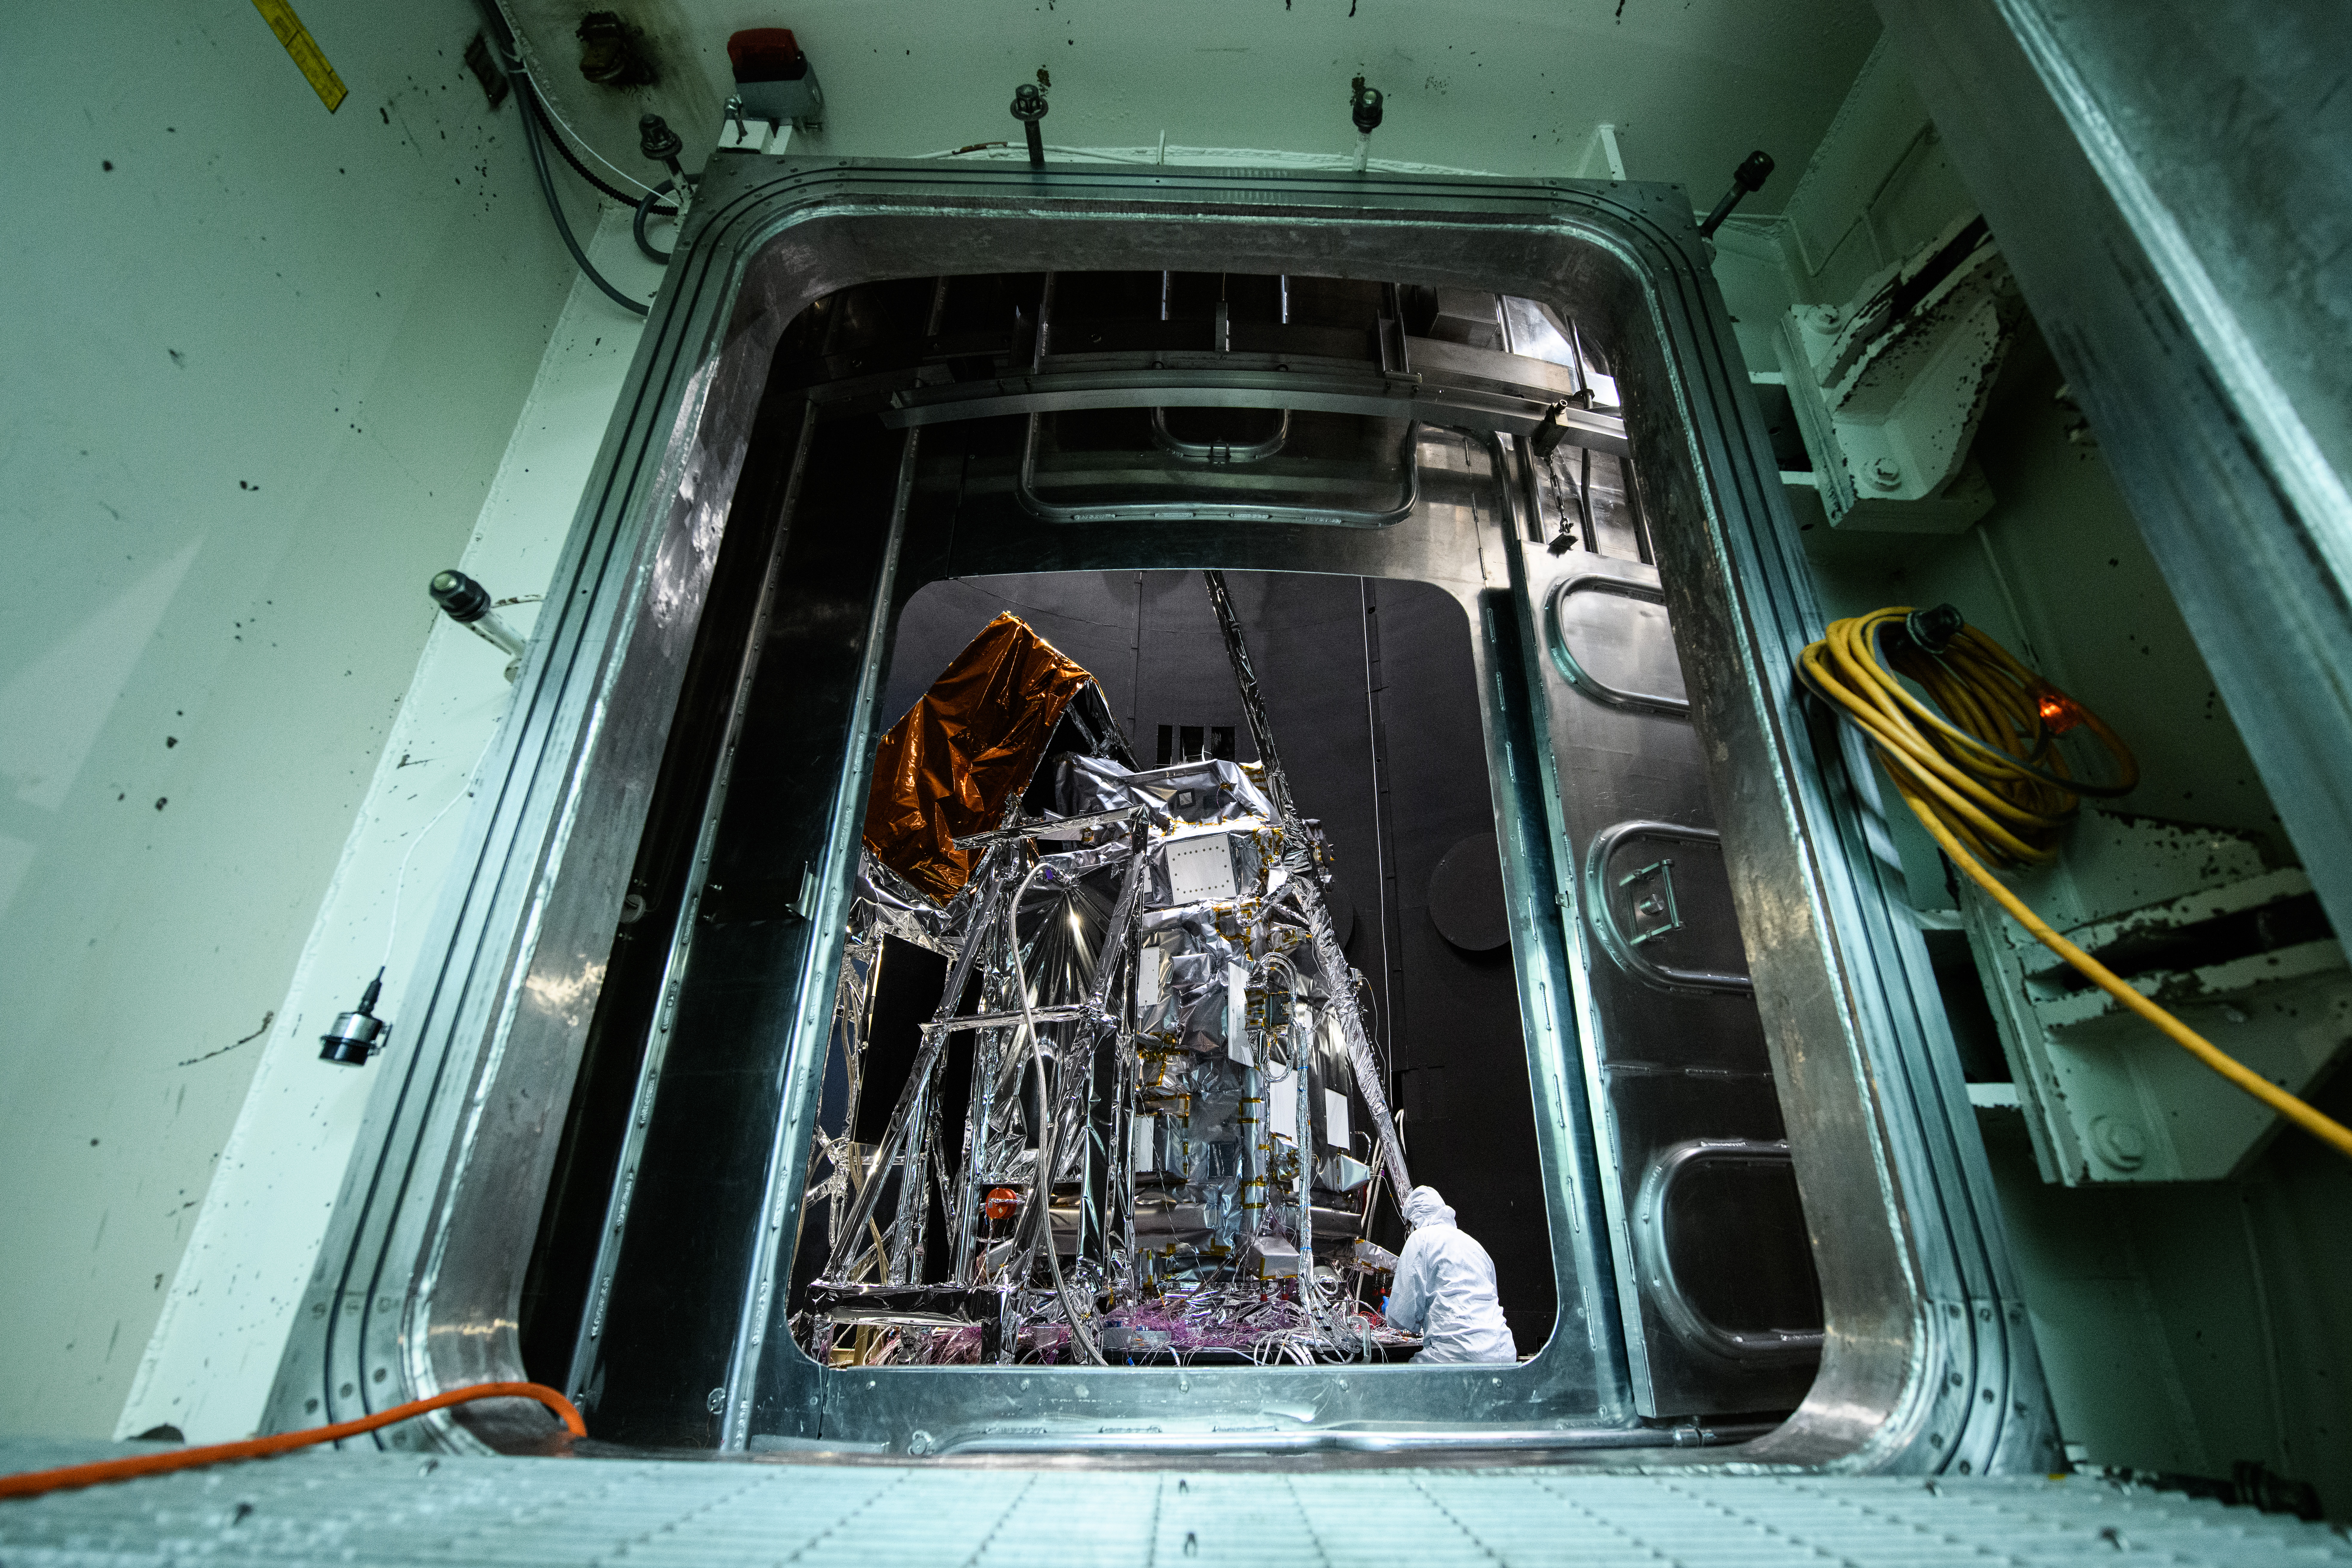

The Plankton, Aerosol, Cloud, ocean Ecosystem (PACE) Observatory inside the Space Environment Simulator (SES) thermal vacuuum chamber before thermal environmental testing at NASA's Goddard Space Flight Center in Greenbelt, Maryland on June 16th, 2023. PACE's unprecedented spectral coverage will provide the first-ever global measurements designed to identify phytoplankton community composition. The mission will make global ocean color measurements, using the Ocean Color Instrument (OCI), to provide extended data records on ocean ecology and global biogeochemistry along with polarimetry measurements, using the Spectro-polarimeter for Planetary Exploration (SPEXone) and the Hyper Angular Research Polarimeter (HARP2) to provide extended data records on clouds and aerosols. The Earth-observing satellite mission, built at Goddard Space Flight Center in Greenbelt, MD, will continue and advance observations of global ocean color, biogeochemistry, and ecology, as well as the carbon cycle, aerosols and clouds.

Credit: NASA / Denny Henry